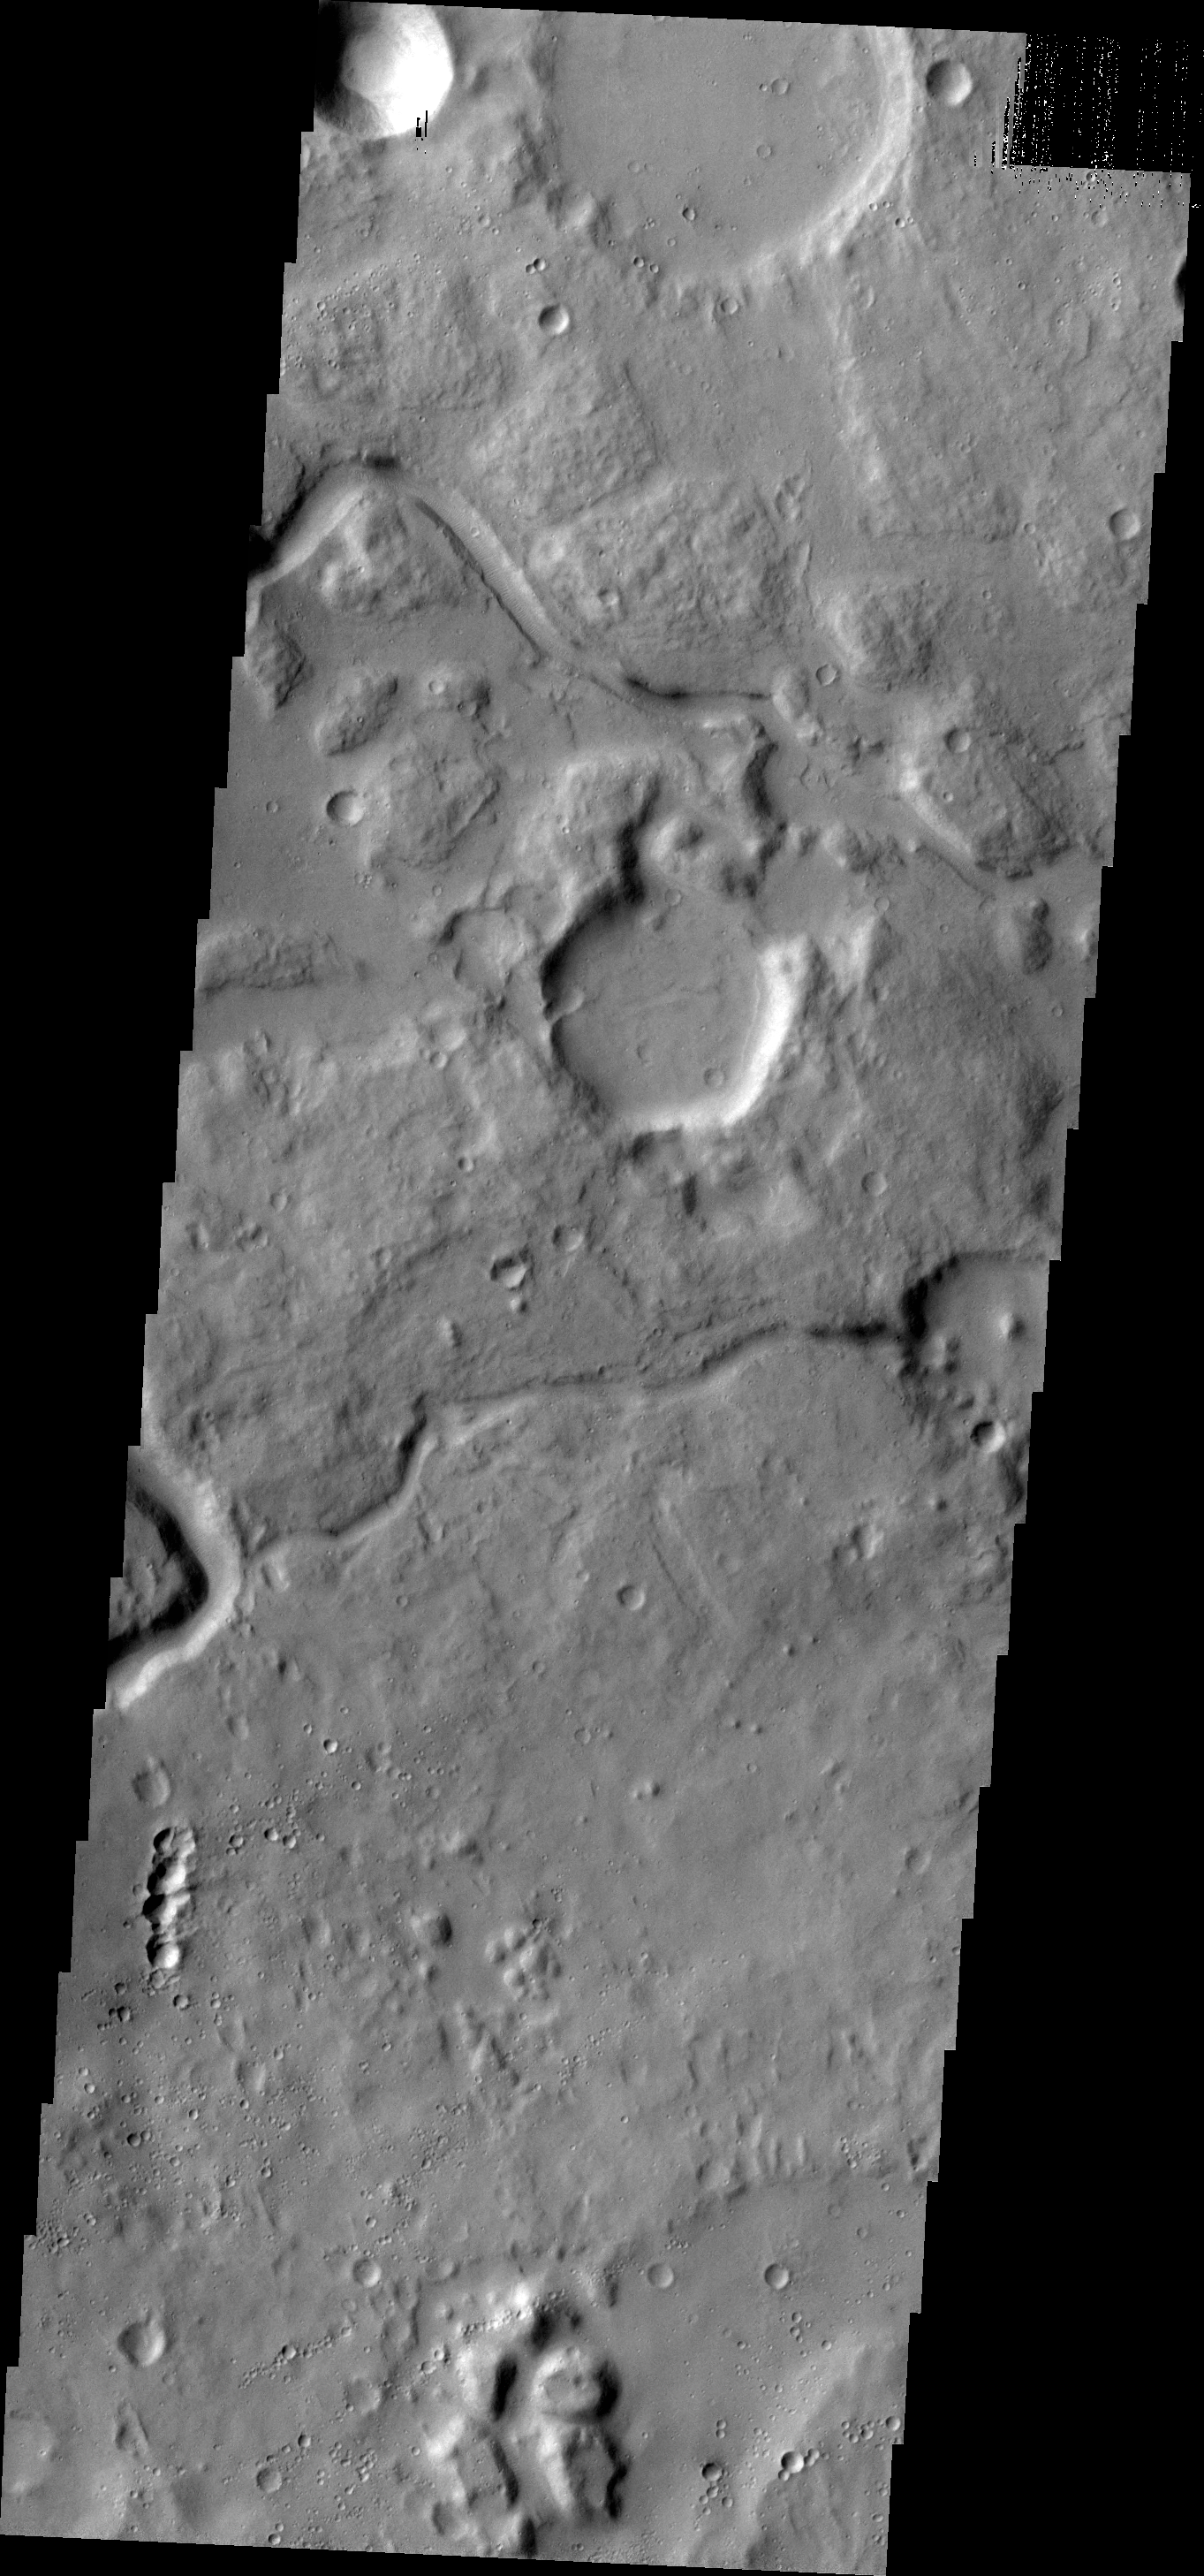

Channels

The channels in this VIS image are located between Ares Vallis, a large channel, and Siinka Vallis, a much smaller channel.

Credit: NASA/JPL-Caltech/ASU